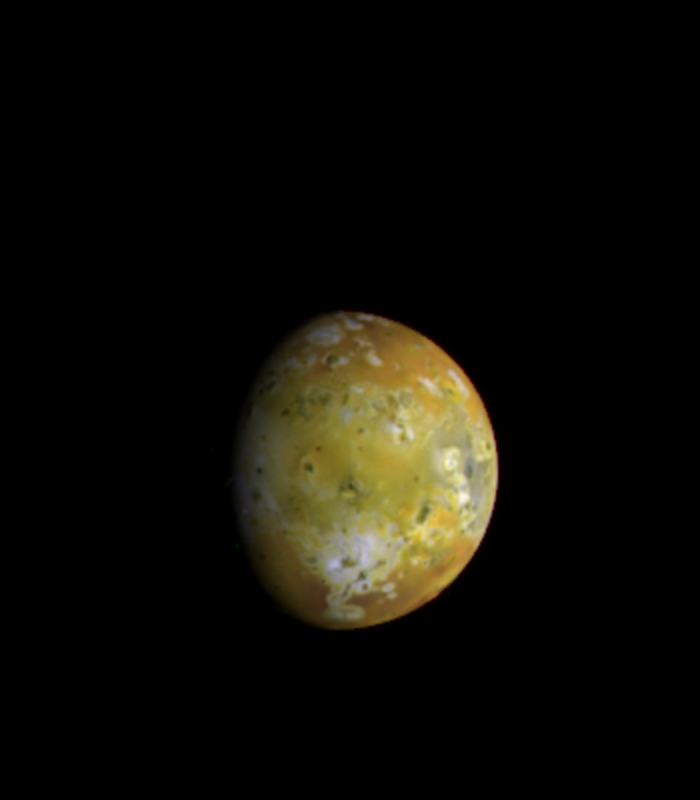

Io – Full Disk Centered on Media Regio

The mottled face of Jupiter’s volcanically active moon Io [pronounced ‘EYE-oh’ or ‘EE-OH’], viewed by the camera onboard NASA’s Galileo spacecraft, shows dramatic changes since it was seen 17 years ago by the exploratory NASA spacecraft Voyagers 1 and 2. This Galileo image, taken on June 25, 1996 at a range of 2.24 million kilometers (1.4 million miles), is centered on the Media Regio area and shows details of the volcanic regions and colored deposits that characterize Io. North is at the top of the picture and the Sun illuminates the surface from the east (right). The smallest features that can be discerned here are approximately 23 kilometers (14 miles) in size, a resolution comparable to the best Voyager images of this face of Io. Io’s surface is covered with volcanic deposits that are thought to contain ordinary silicate rock, along with various sulfur-rich compounds that give the satellite its distinctive color. In the brighter areas the surface is coated with frosts of sulfur dioxide. Dark areas are regions of current or recent volcanic activity. Planetary scientists say many changes are evident in the surface markings since this region of Io was imaged 17 years ago by the Voyager spacecraft. The bright regions near the eastern limb of the moon are much more prominent in the Galileo images than they were previously. Surface details have also changed dramatically in the vicinity of the eruptive volcano Masubi (the large, predominantly white feature seen near the 6 o’clock position in this view). Masubi was discovered as an active volcano during the Voyager encounters of Io in 1979.

Credit: NASA/JPL